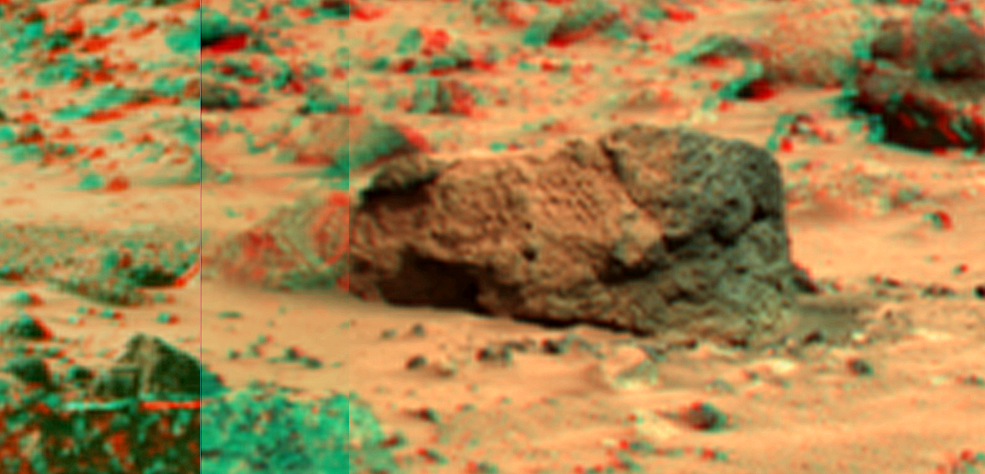

‘Boo Boo’ in Super Resolution from Super Panorama

This view of “Boo Boo,” just past “Yogi” to the northwest, was produced by combining the “Super Panorama” frames from the IMP camera. Super resolution was applied to help to address questions about the texture of this rock and what it might tell us about its mode of origin.

The composite color frames that make up this anaglyph were produced for both the right and left eye of the IMP. The composites consist of 7 frames in the right eye and 8 frames in the left eye, taken with different color filters that were enlarged by 500% and then co-added using Adobe Photoshop to produce, in effect, a super-resolution panchromatic frame that is sharper than an individual frame would be. These panchromatic frames were then colorized with the red, green, and blue filtered images from the same sequence. The color balance was adjusted to approximate the true color of Mars.

The anaglyph view was produced by combining the left with the right eye color composite frames by assigning the left eye composite view to the red color plane and the right eye composite view to the green and blue color planes (cyan), to produce a stereo anaglyph mosaic. This mosaic can be viewed in 3-D on your computer monitor or in color print form by wearing red-blue 3-D glasses.

Mars Pathfinder is the second in NASA’s Discovery program of low-cost spacecraft with highly focused science goals. The Jet Propulsion Laboratory, Pasadena, CA, developed and manages the Mars Pathfinder mission for NASA’s Office of Space Science, Washington, D.C. JPL is a division of the California Institute of Technology (Caltech).

The left eye and right eye panoramas from which this anaglyph was created is available at
PIA02405 andPIA02406.

Photojournal note: Sojourner spent 83 days of a planned seven-day mission exploring the Martian terrain, acquiring images, and taking chemical, atmospheric and other measurements. The final data transmission received from Pathfinder was at 10:23 UTC on September 27, 1997. Although mission managers tried to restore full communications during the following five months, the successful mission was terminated on March 10, 1998.

Credit: NASA/JPL